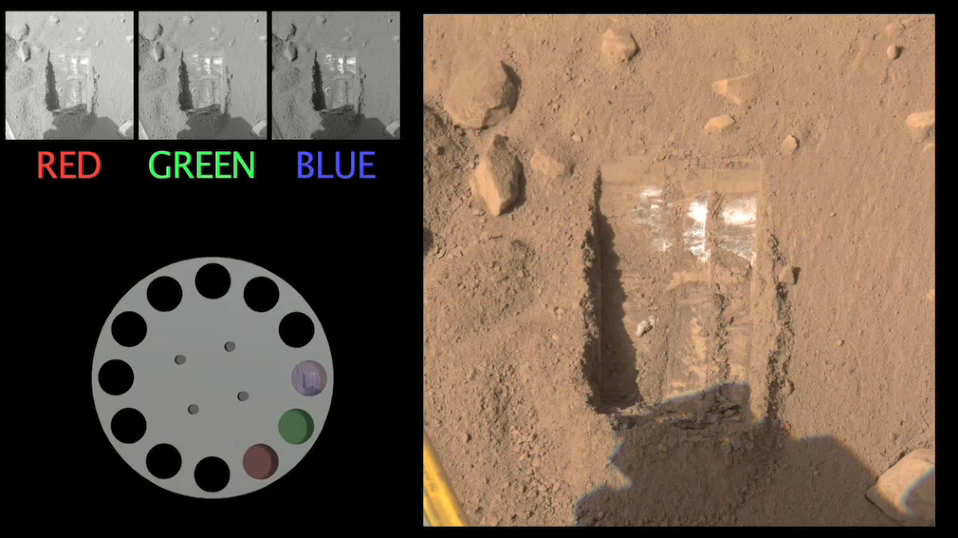

How Phoenix Creates Color Images (Animation)

This simple animation shows how a color image is made from images taken by Phoenix.

The Surface Stereo Imager captures the same scene with three different filters. The images are sent to Earth in black and white and the color is added by mission scientists.

By contrast, consumer digital cameras and cell phones have filters built in and do all of the color processing within the camera itself.

The Phoenix Mission is led by the University of Arizona, Tucson, on behalf of NASA. Project management of the mission is by NASA’s Jet Propulsion Laboratory, Pasadena, Calif. Spacecraft development is by Lockheed Martin Space Systems, Denver.

Photojournal Note: As planned, the Phoenix lander, which landed May 25, 2008 23:53 UTC, ended communications in November 2008, about six months after landing, when its solar panels ceased operating in the dark Martian winter.

Credit: NASA/JPL-Caltech/University of Arizona